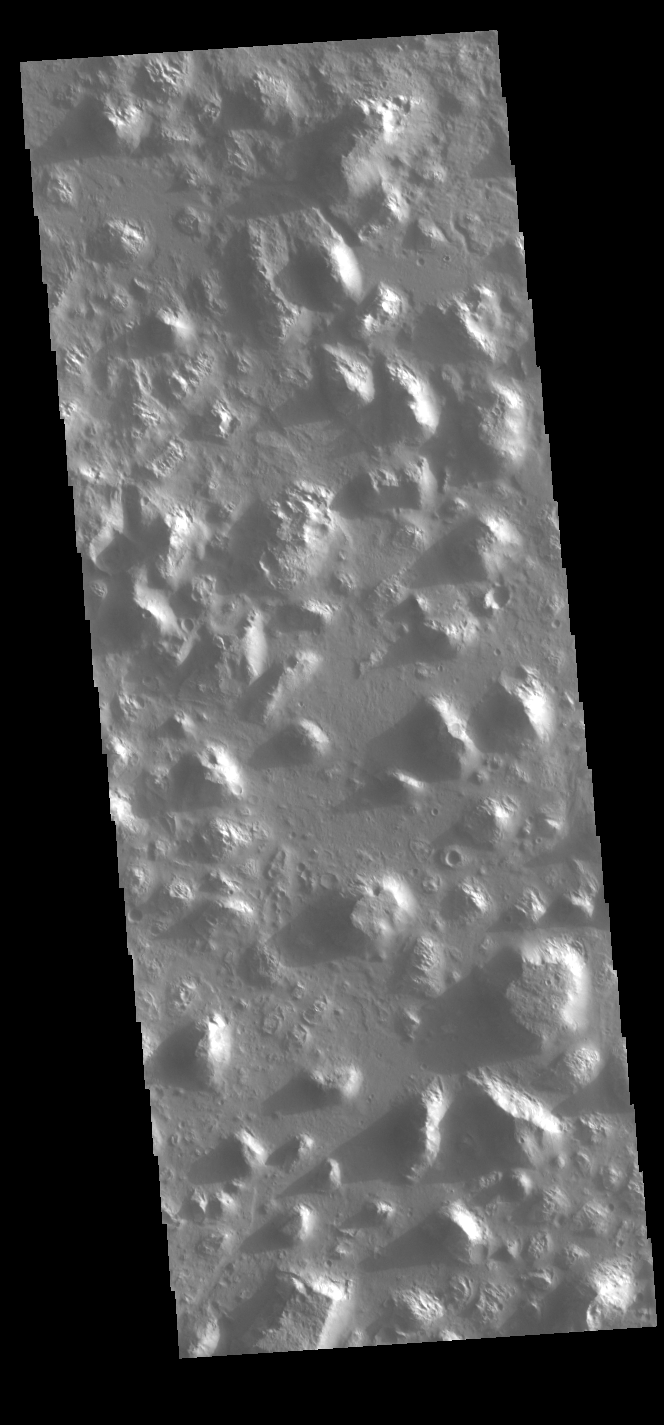

Ariadnes Colles

Today’s VIS image shows part of Ariadnes Colles. The term colles means hills or knobs. The hills appear brighter than the surrounding lowlands, likely due to relatively less dust cover. This image was taken early in the morning and the low sun angle is casting shadows to the left side of each hill. Ariadnes Colles is located in Terra Cimmeria.

Credit: NASA/JPL-Caltech/ASU